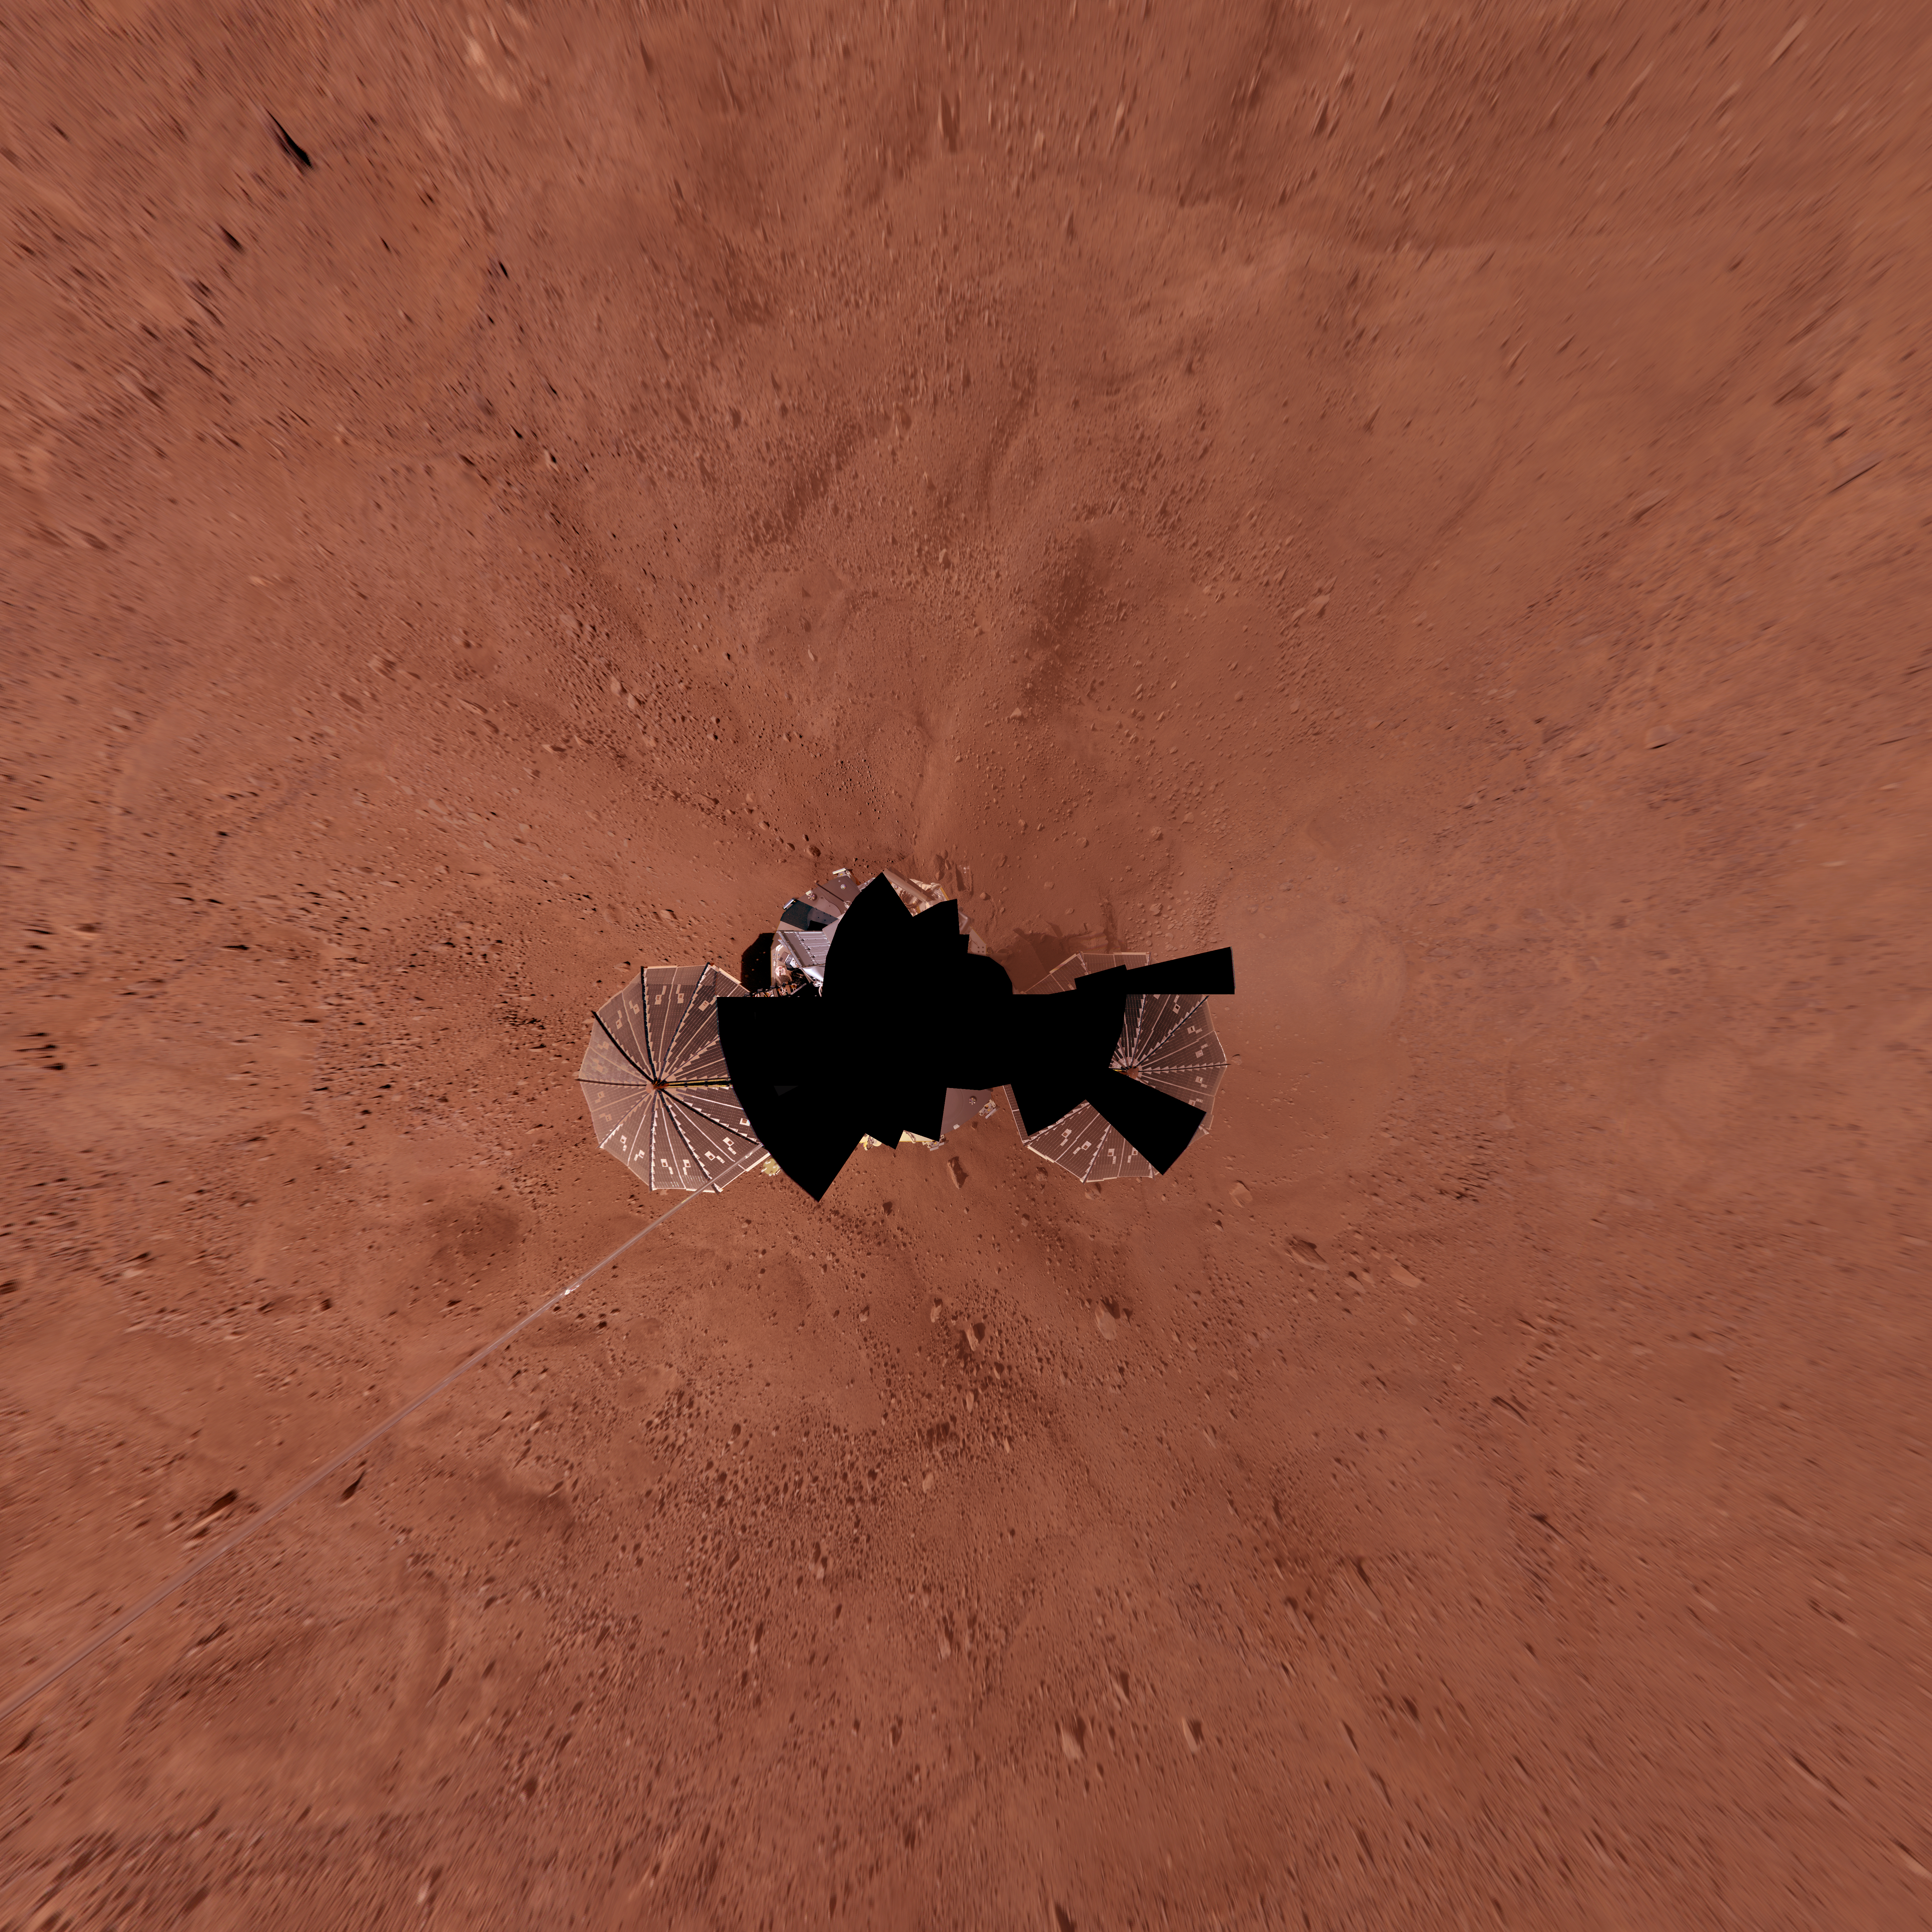

Full-Circle Color Panorama of Phoenix Landing Site on Northern Mars, Vertical Projection

This view combines more than 400 images taken during the first several weeks after NASA’s Phoenix Mars Lander arrived on an arctic plain at 68.22 degrees north latitude, 234.25 degrees east longitude on Mars.

The full-circle panorama in approximately true color shows the polygonal patterning of ground in the landing area, similar to patterns in permafrost areas on Earth. North is toward the top. Trenches where Phoenix’s robotic arm has been exposing subsurface material are visible just north of the lander.

This view comprises more than 100 different camera pointings, with images taken through three different filters at each pointing. It is presented here as a vertical projection.

The Phoenix Mission is led by the University of Arizona, Tucson, on behalf of NASA. Project management of the mission is by NASA’s Jet Propulsion Laboratory, Pasadena, Calif. Spacecraft development is by Lockheed Martin Space Systems, Denver.

Photojournal Note: As planned, the Phoenix lander, which landed May 25, 2008 23:53 UTC, ended communications in November 2008, about six months after landing, when its solar panels ceased operating in the dark Martian winter.

Credit: NASA/JPL-Caltech/University of Arizona/Texas A&M University